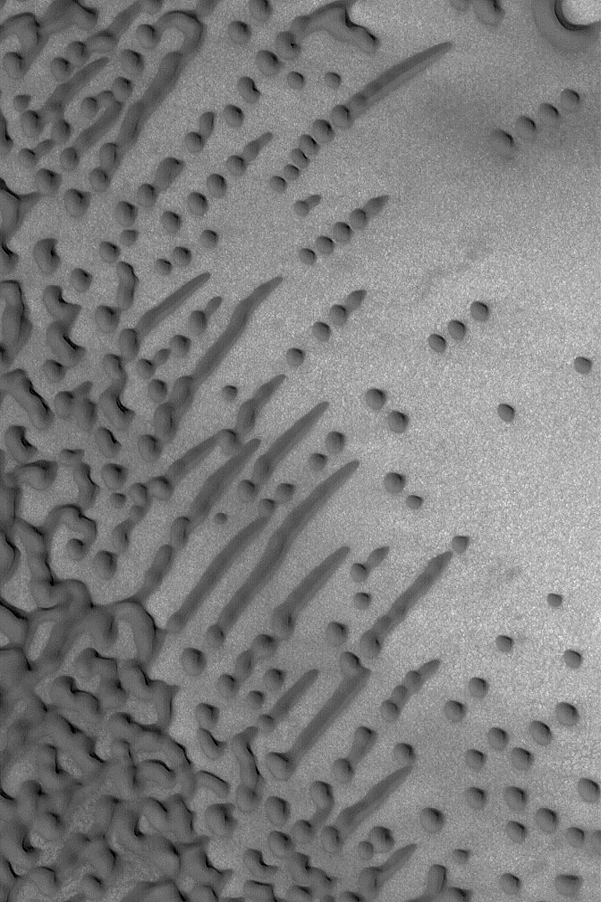

Dune Variety

9 November 2004
This Mars Global Surveyor (MGS) Mars Orbiter Camera (MOC) image shows a variety of dark sand dune patterns and shapes in the north polar region of Mars. Small, aligned dunes in some cases have merged to form elongated dunes. These features are located near 76.4°N, 272.9°W. The image covers an area approximately 3 km (1.9 mi) across and is illuminated by sunlight from the lower left.

Credit: NASA/JPL/Malin Space Science Systems